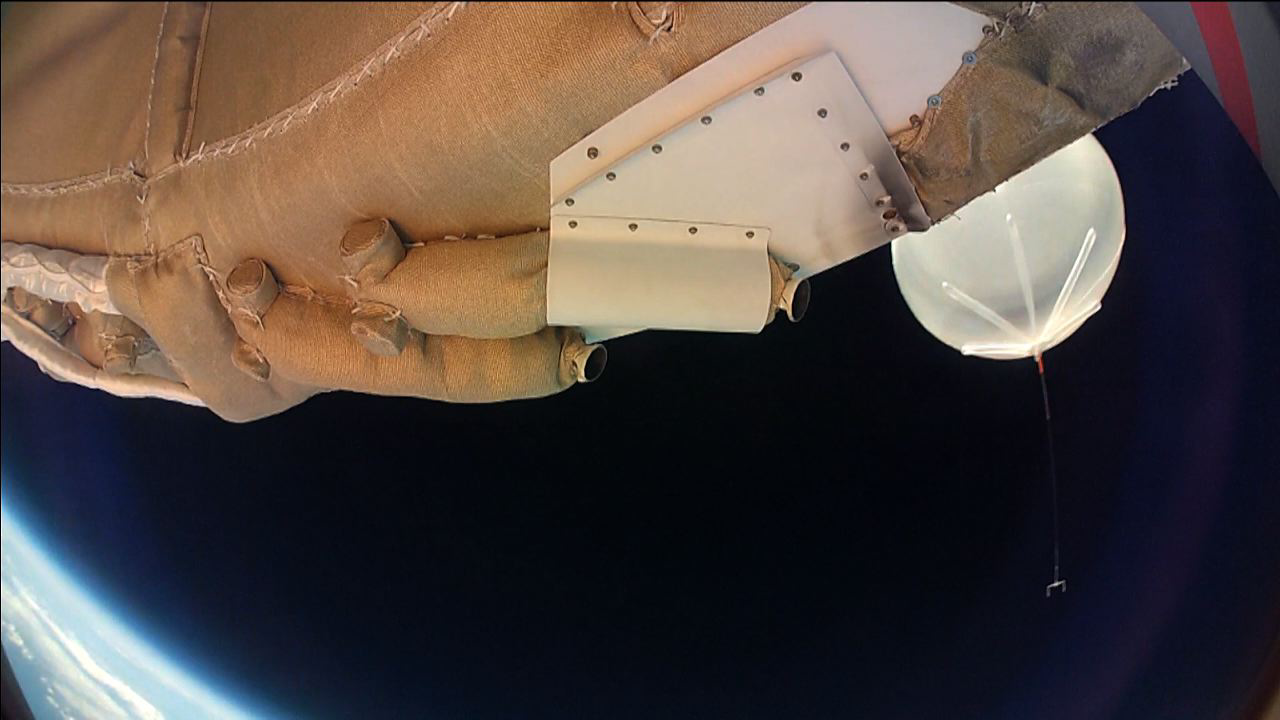

Departing Saucer Snaps Balloon

Moments into its powered flight, the LDSD test vehicle captured this image of the balloon which carried it to high altitudes. The image was taken by one of the saucer-shaped test vehicle’s high-resolution cameras. On June 28, 2014, a balloon lifted the 7,000-pound saucer-shaped vehicle to an altitude of 119,000 feet (36,270 meters), then a rocket boosted it even higher, where tests of Martian landing technologies began.

The test occurred off the coast of the U.S. Navy’s Pacific Missile Range Facility in Kauai, Hawaii. NASA’s Columbia Scientific Balloon Facility, based in Palestine, Texas, provided the balloon launch system and its operation.

NASA’s Space Technology Mission Directorate funds the LDSD mission, a cooperative effort led by NASA’s Jet Propulsion Laboratory in Pasadena, California. NASA’s Technology Demonstration Mission program manages LDSD at NASA’s Marshall Space Flight Center in Huntsville, Alabama. NASA’s Wallops Flight Facility in Wallops Island, Virginia, coordinated support with the Pacific Missile Range Facility, provided the core electrical systems for the test vehicle, and coordinated the balloon and recovery services for the LDSD test.

Credit: NASA/JPL-Caltech